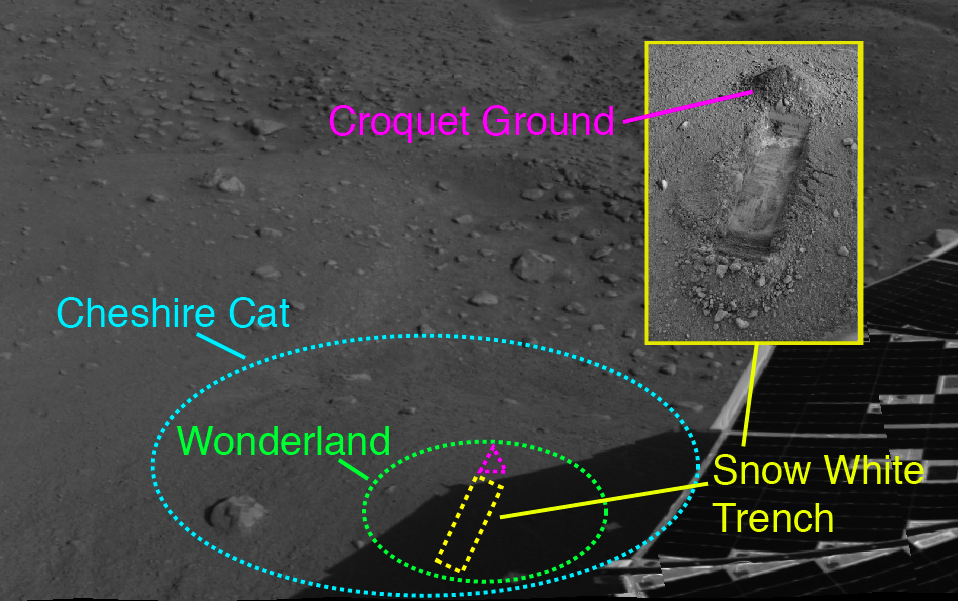

Phoenix’s Workplace Map

This image from NASA’s Phoenix Mars Lander shows the spacecraft’s recent activity site as of the 23rd Martian day of the mission, or Sol 22 (June 16, 2008), after the spacecraft touched down on the Red Planet’s northern polar plains. The mosaic was taken by the lander’s Surface Stereo Imager (SSI). Phoenix’s solar panels are seen in the foreground.

The trench informally called “Snow White” was dug by Phoenix’s Robotic Arm in a patch of Martian soil near the center of a polygonal surface feature, nicknamed “Cheshire Cat.” The “dump pile” is located at the top of the trench, and has been dubbed “Croquet Ground.” The digging site has been nicknamed “Wonderland.”

Snow White, seen here in an SSI image from Sol 22 (June 16, 2008) is about 2 centimeters (.8 inches) deep and 30 centimeters (12 inches) long. As of Sol 24 (June 18, 2008), the trench is 5 centimeters (2 inches deep) and the trench has been renamed “Snow White 1,” as a second trench has been dug to its right and nicknamed “Snow White 2.”

The Phoenix Mission is led by the University of Arizona, Tucson, on behalf of NASA. Project management of the mission is by NASA’s Jet Propulsion Laboratory, Pasadena, Calif. Spacecraft development is by Lockheed Martin Space Systems, Denver.

Photojournal Note: As planned, the Phoenix lander, which landed May 25, 2008 23:53 UTC, ended communications in November 2008, about six months after landing, when its solar panels ceased operating in the dark Martian winter.

Credit: NASA/JPL-Caltech/University of Arizona/Texas A&M University